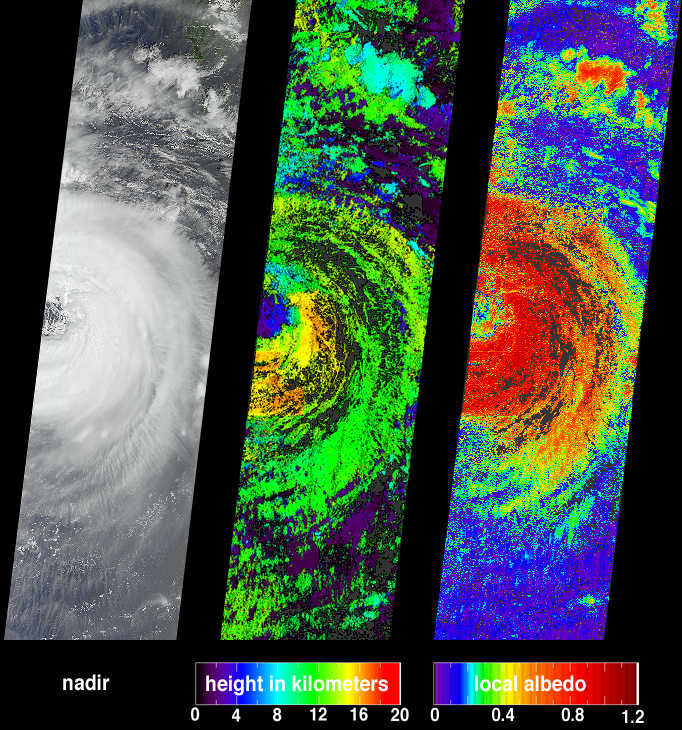

Typhoon Sinlaku

One of the more destructive cyclones to emerge from the northern hemisphere 2002 summer storm season was Typhoon Sinlaku. Several attributes of this storm event are portrayed in these data products from the Multi-angle Imaging SpectroRadiometer. The images were acquired on September 5, when the western portion of the storm was situated over the Okinawan island chain. Over the next few days it moved west-northwest, sweeping over Taiwan before making landfall along China’s Zhejian province on the 7th. The typhoon forced hundreds of thousands of people from their homes, caused major power outages, and at least 26 people were reported dead or missing before the storm weakened as it moved inland.

While the nature and formation of individual storm events is relatively well understood, the influence of clouds on climate is difficult to assess due to the variable nature of cloud cover at various altitudes. MISR’s data products are designed to help understand these influences. Typhoon Sinlaku is shown at left as a natural-color view observed by MISR’s vertical-viewing (nadir) camera. The center panel shows the cloud-top height field derived using automated stereoscopic processing of data from multiple MISR cameras. Relative height variations, such as the clearing within the storm’s eye, are well represented. Areas where heights could not be retrieved are shown in dark gray.

Clouds have a significant influence on the global radiation balance of the Earth’s atmosphere, and the improvement of climate models requires more accurate information on how different types of clouds influence Earth’s energy budget. One measure of this influence is albedo, which is the amount of sunlight reflected back to space divided by amount of incident sunlight. Bright objects have high albedo. Retrieved local albedo values for Typhoon Sinlaku are shown at right. Generation of this product is dependent on observed cloud radiances as a function of viewing angle and the cloud height field. Over the short distances (2.2 kilometers) that MISR’s local albedo product is generated, values can be greater than 1.0 due to the contributions from the sides of the clouds. Areas where albedo could not be retrieved are shown in dark gray.

The Multi-angle Imaging SpectroRadiometer observes the daylit Earth continuously from pole to pole, and views almost the entire globe every 9 days. This image is a portion of the data acquired during Terra orbit 14442, and covers an area of about 380 kilometers x 1408 kilometers. It utilizes data from blocks 65 to 74 within World Reference System-2 path 113.

Credit: NASA/GSFC/LaRC/JPL, MISR Team